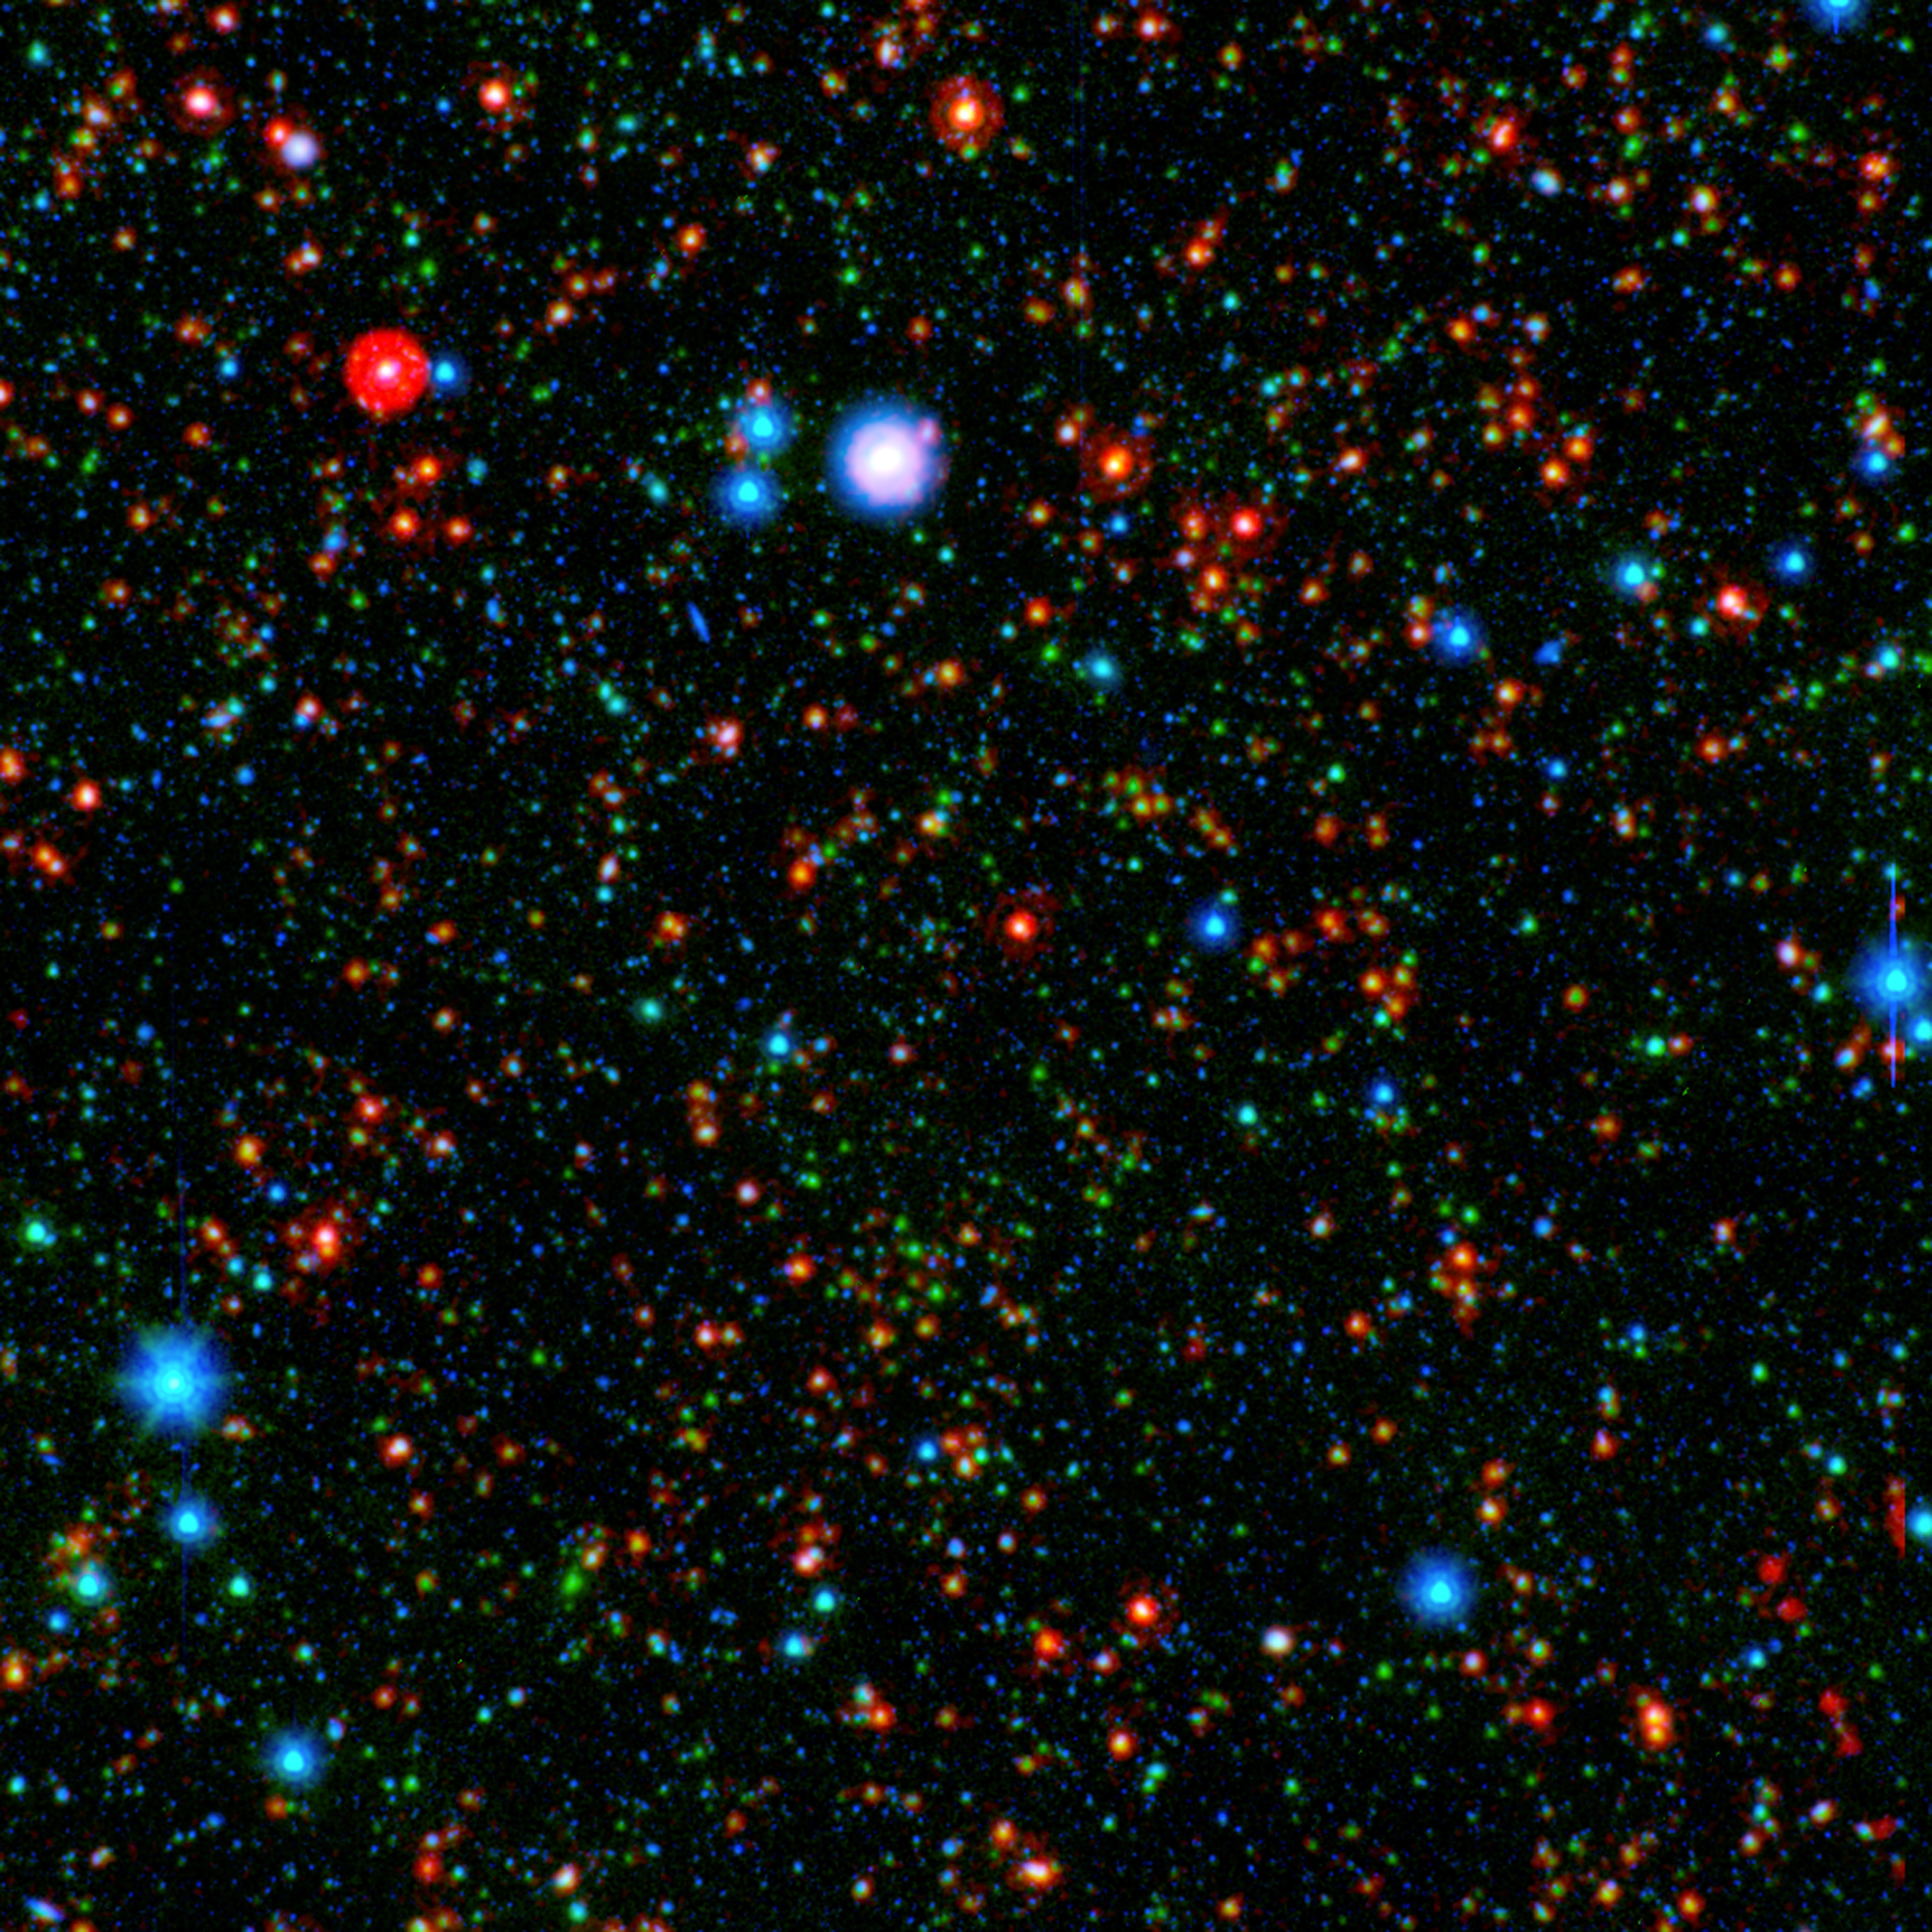

Ancient Galaxy Cluster Still Producing Stars (unannotated)

Astronomers have found that stars are forming more rapidly in the center of a distant galaxy cluster than at its edges, which is completely reversed from galaxy clusters seen in the local universe. This cluster, designated CLG J02182-05102, falls just below the center of the image.

The image combines infrared light from NASA's Spitzer Space Telescope with visible light from Japan's Subaru telescope atop Mauna Kea, Hawaii. This sensitive exposure captures galaxies that are relatively local along side some that date back almost 10 billion years, soon after the Big Bang. The most distant galaxies stand out clearly in the infrared, rendered here in green and red.

What is noteworthy is how many of these galaxies are particularly bright at the longest infrared wavelengths, appearing red in this image. This glow indicates these ancient galaxies are still actively forming stars, even near the core of the cluster. In our local portion of the universe, the cores of galaxy clusters are known to be galactic graveyards full of massive elliptical galaxies composed of old stars.

The group's discovery holds potentially compelling implications that could ultimately reveal more about how such massive galaxies form. Now that they have pinpointed the epoch when galaxy clusters are making the last of their stars, astronomers can focus on understanding why massive assemblies of galaxies transition from very active to passive. The galaxies here may represent a missing link between the active galaxies and the quiescent behemoths that live in the local universe.

Infrared light from Spitzer at wavelengths of 4.5 and 24 microns is rendered in green and red, respectively. Subaru observations of visible light at a wavelength of 0.7 microns are rendered in blue. These data are part of the Spitzer Wide-area InfraRed Extragalactic (SWIRE) survey.

Credit: NASA/JPL-Caltech/K. Tran (Texas A&M Univ.)